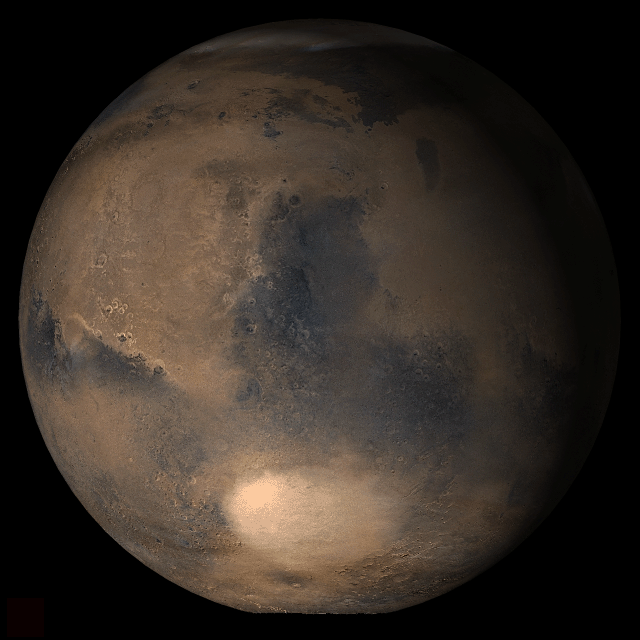

Mars at Ls 25°: Syrtis Major

21 March 2006
This picture is a composite of Mars Global Surveyor (MGS) Mars Orbiter Camera (MOC) daily global images acquired at Ls 25° during a previous Mars year. This month, Mars looks similar, as Ls 25° occurs in mid-March 2006. The picture shows the Syrtis Major face of Mars. Over the course of the month, additional faces of Mars as it appears at this time of year are being posted for MOC Picture of the Day. Ls, solar longitude, is a measure of the time of year on Mars. Mars travels 360° around the Sun in 1 Mars year. The year begins at Ls 0°, the start of northern spring and southern autumn.

Season: Northern Spring

Credit: NASA/JPL/Malin Space Science Systems